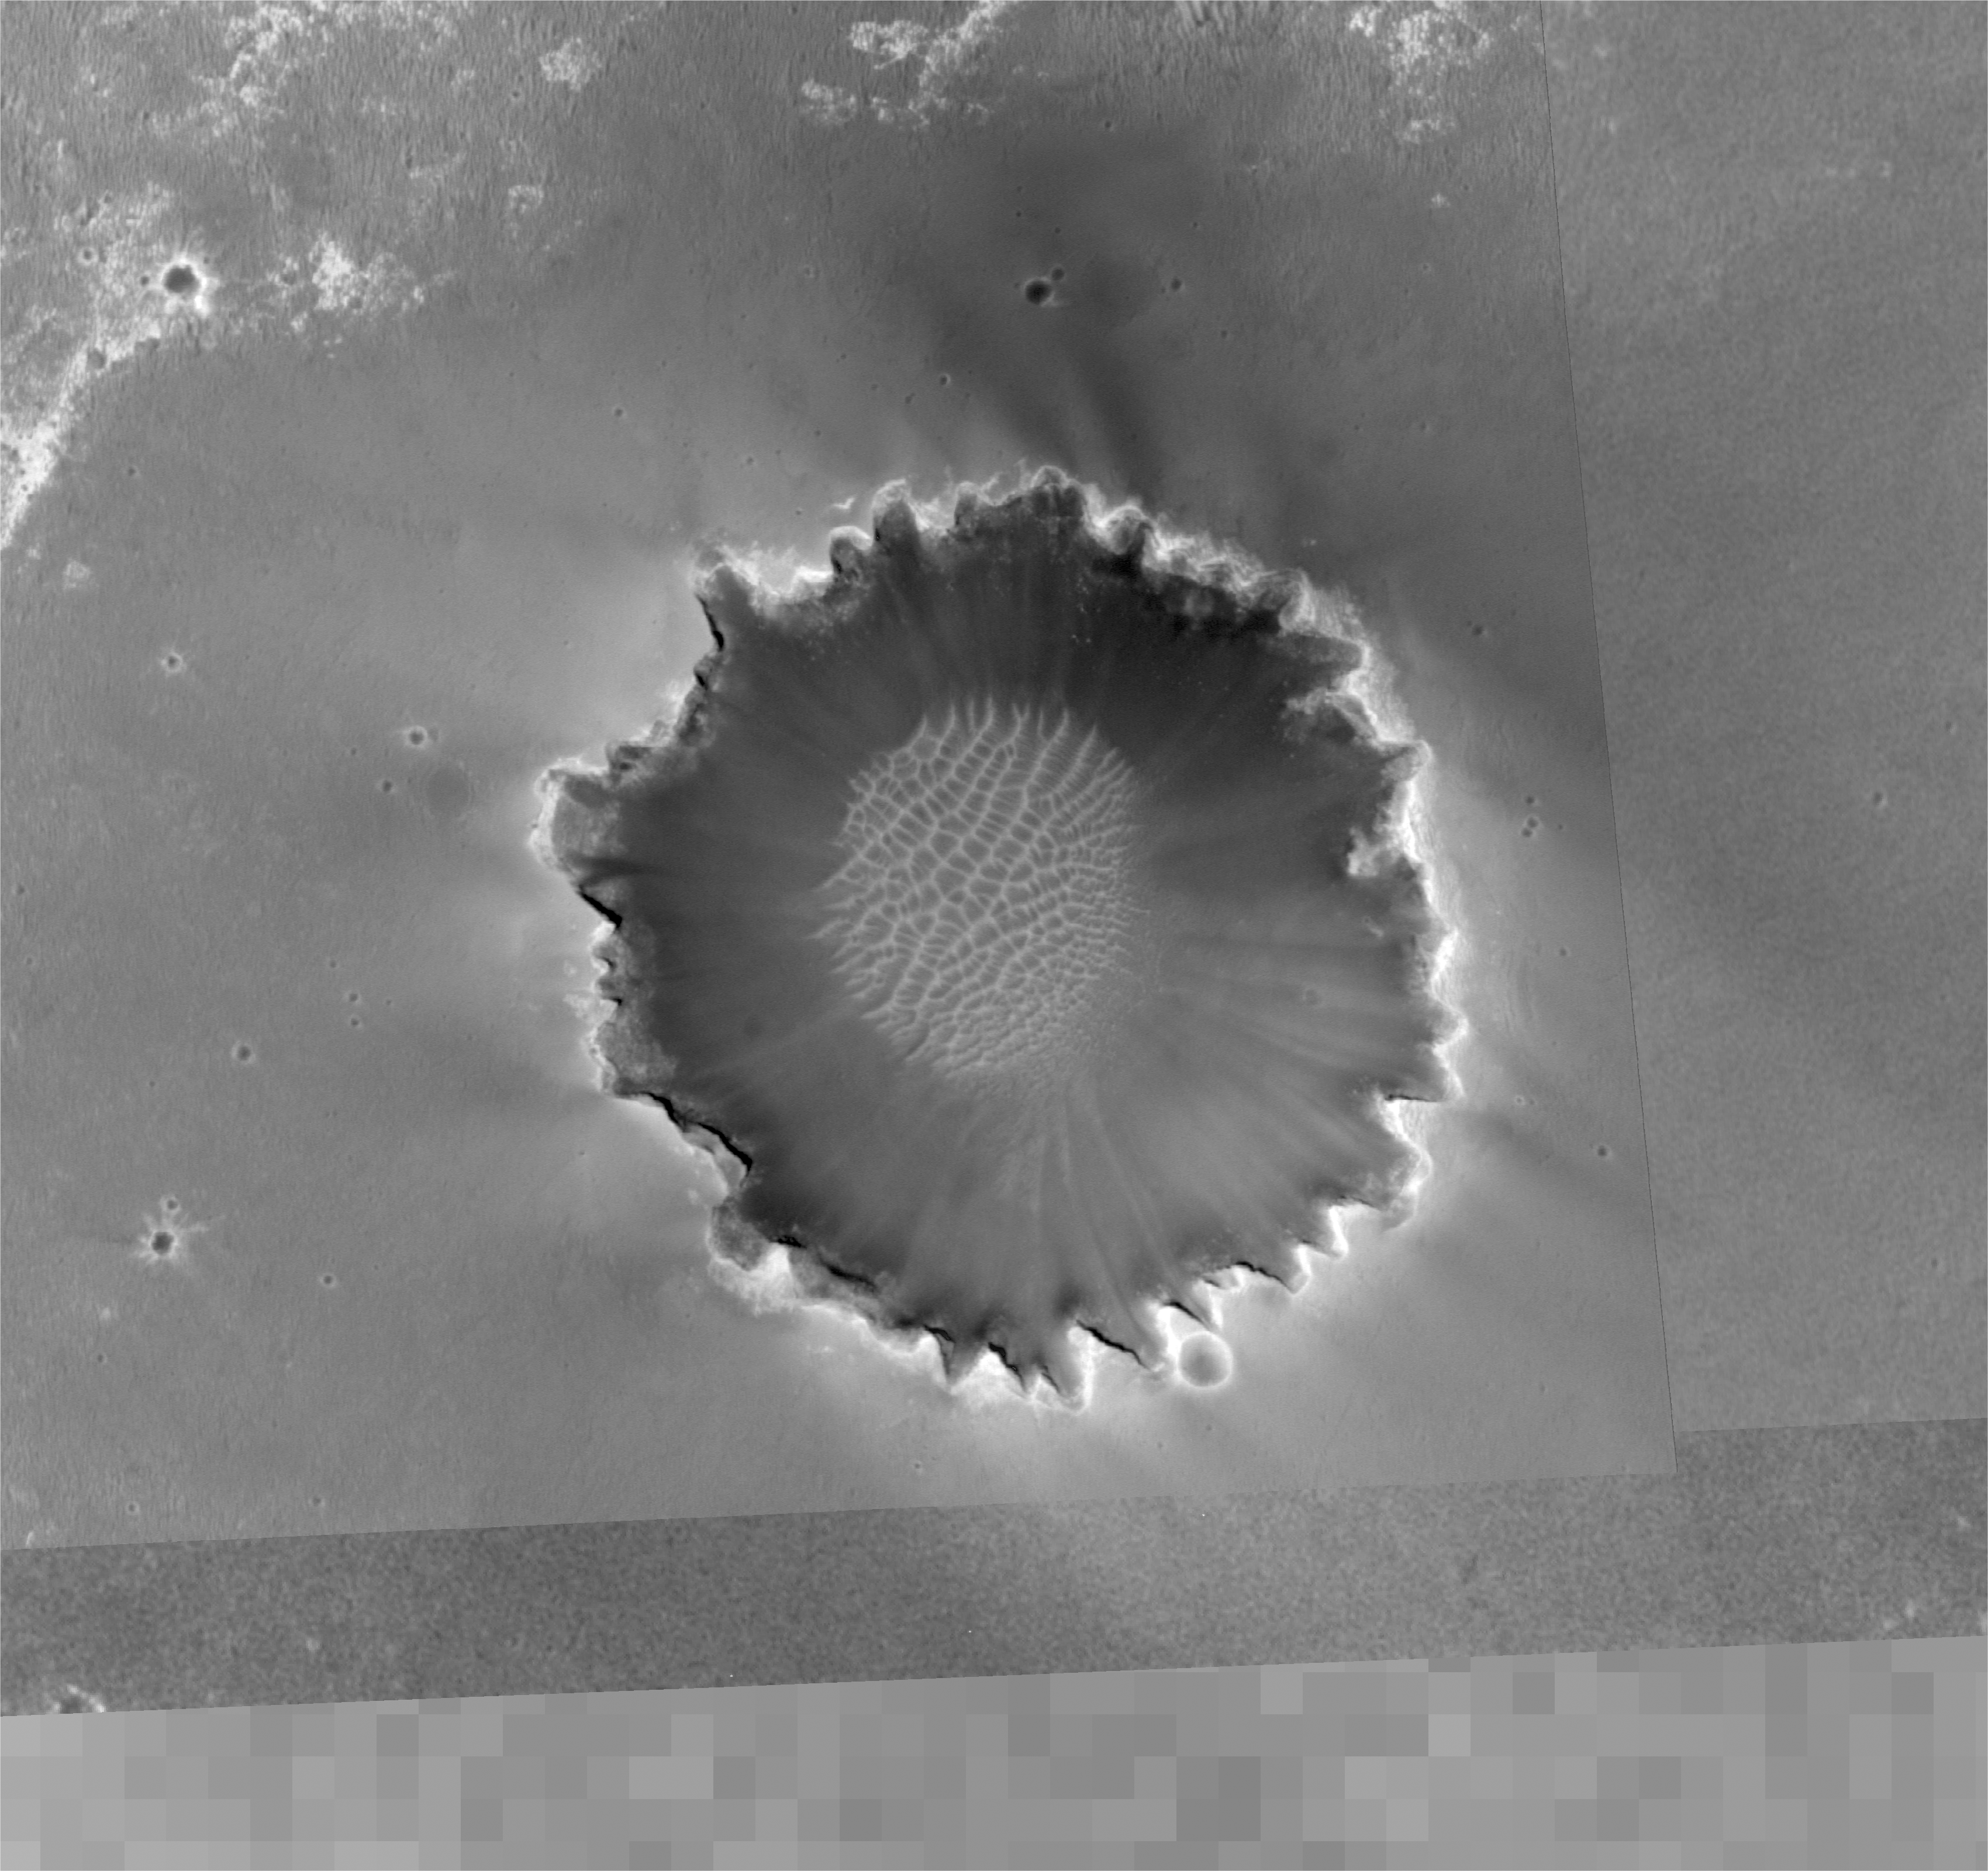

Overview of Approach to ‘Victoria’

Figure 1

This image from the Mars Orbiter Camera aboard NASA’s Mars Global Surveyor spacecraft shows an overview of “Victoria Crater” and a portion of the area NASA’s Mars Exploration Rover Opportunity has covered to reach the enormous depression.

Images such as this one from the Mars Orbiter Camera on NASA’s Mars Global Surveyor are helping scientists and engineers decide the best path for NASA’s Mars Exploration Rover Opportunity as it approaches “Victoria Crater.”

In figure 1, a blue dot indicates “Cape Verde” and a red dot “Cabo Frio.” These two points mark the extent of the crater visible from the rover’s position on its 945th Martian day, or sol (Sept. 20, 2006), a location it had reached two sols earlier and from which much of this monster depression was still out of sight. The green annotations indicate “Duck Bay,” a location expected to allow a view to the other side of the crater. A dune, or ripple, is to the left of the crater, right in front of the green dot location. This is where the team initially talked about sending Opportunity for the rover’s first view down into the crater. After further consideration, the team opted for a drive to the right of that ripple (south of the green dot) near the rim.

The yellow lines that surround and intersect Victoria Crater are used to measure the crater and the distance to the far “bays.” North is up. Victoria Crater is about 800 meters (half a mile) in diameter.

Credit: NASA/JPL-Caltech/MSSS